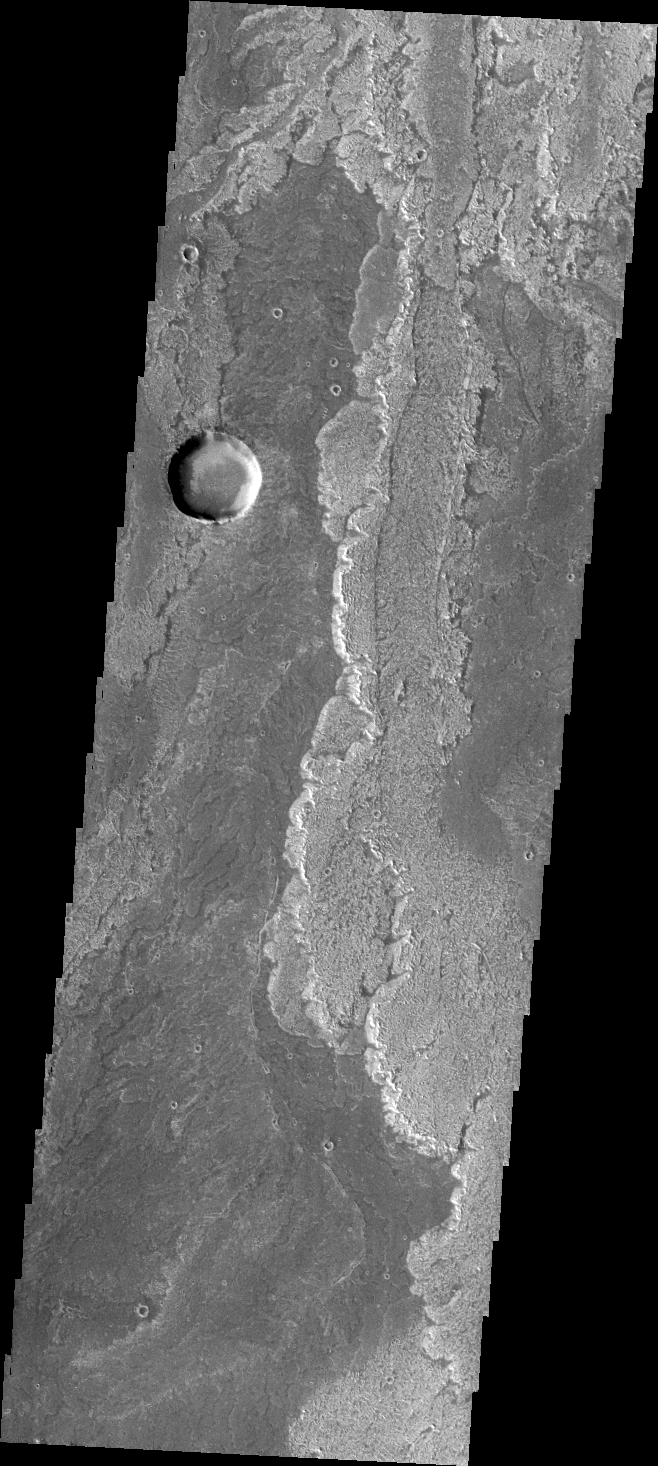

Arsia Mons Flows

Some of the most pristine volcanic flows on Mars are from Arsia Mons.

Credit: NASA/JPL/ASU